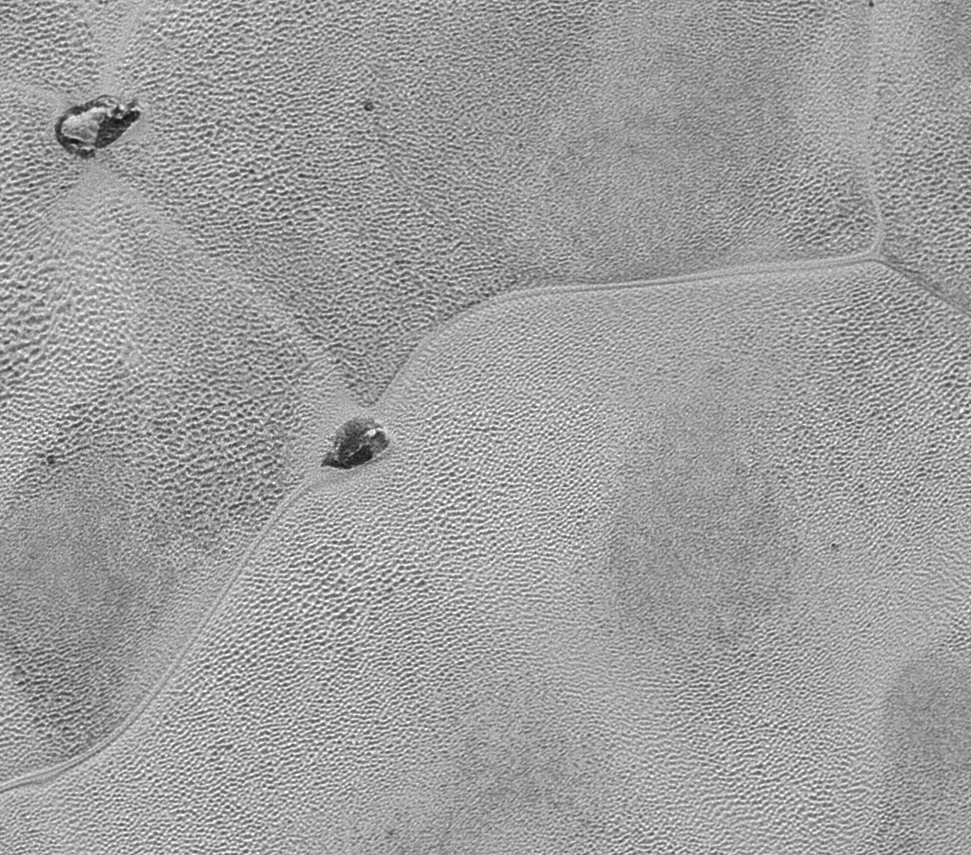

New Horizons’ Best Close-Up of Pluto’s Surface

Full Version

This mosaic strip, extending across the hemisphere that faced the New Horizons spacecraft as it flew past Pluto on July 14, 2015, now includes all of the highest-resolution images taken by the NASA probe. With a resolution of about 260 feet (80 meters) per pixel, the mosaic affords New Horizons scientists and the public the best opportunity to examine the fine details of the various types of terrain the mosaic covers, and determine the processes that formed and shaped them.

The view extends from the “limb” of Pluto at the top of the strip, almost to the “terminator” (or day/night line) in the southeast of the encounter hemisphere, seen at the bottom of the strip. The width of the strip ranges from more than 55 miles (90 kilometers) at its northern end to about 45 miles (75 kilometers) at its southern end. The perspective changes greatly along the strip: at its northern end, the view looks out horizontally across the surface, while at its southern end, the view looks straight down onto the surface.

This movie pans down the mosaic from top to bottom, offering new views of many of Pluto’s distinct landscapes along the way. Starting with hummocky, cratered uplands at top, the view crosses over parallel ridges of the “washboard” terrain; chaotic and angular mountain ranges; the craterless, cellular plains; coarsely “pitted” areas of sublimating nitrogen ice; zones of thin nitrogen ice draped over the topography below; and rugged, dark, mountainous highlands scarred by deep pits.

The pictures in the mosaic were obtained by New Horizons’ Long Range Reconnaissance Imager (LORRI) approximately 9,850 miles (15,850 kilometers) from Pluto, about 23 minutes before New Horizons’ closest approach.

The Johns Hopkins University Applied Physics Laboratory in Laurel, Maryland, designed, built, and operates the New Horizons spacecraft, and manages the mission for NASA’s Science Mission Directorate. The Southwest Research Institute, based in San Antonio, leads the science team, payload operations and encounter science planning. New Horizons is part of the New Frontiers Program managed by NASA’s Marshall Space Flight Center in Huntsville, Alabama.

Credit: NASA/Johns Hopkins University Applied Physics Laboratory/Southwest Research Institute